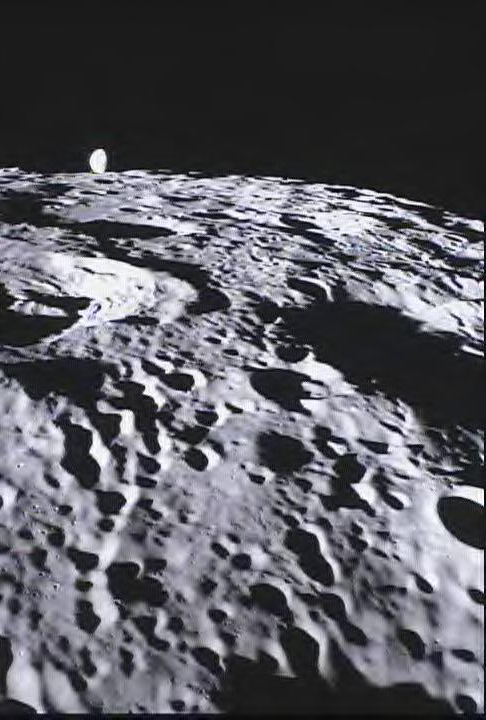

MoonKAM Looks Homeward

This image of the far side of the lunar surface, with Earth in the background, was taken by NASA’s MoonKAM system onboard the Ebb spacecraft as part of the first image set taken from lunar orbit from March 15-18, 2012. A little more than half-way up and on the left side of the image is the crater De Forest. Due to its proximity to the southern pole, DeForest receives sunlight at an oblique angle when it is on the illuminated half of the Moon.

MoonKAM (Moon Knowledge Acquired by Middle school students), is led by Sally Ride, America’s first woman in space, and her team at Sally Ride Science, in collaboration with undergraduate students at the University of California in San Diego. Over 2,700 schools in 52 countries have signed up to participate in MoonKAM.

NASA’s Jet Propulsion Laboratory in Pasadena, Calif., manages the GRAIL mission for NASA’s Science Mission Directorate in Washington. The Massachusetts Institute of Technology, Cambridge, is home to the mission’s principal investigator, Maria Zuber. The GRAIL mission is part of the Discovery Program managed at NASA’s Marshall Space Flight Center in Huntsville, Ala. Lockheed Martin Space Systems in Denver built the spacecraft. The California Institute of Technology in Pasadena manages JPL for NASA.

Credit: NASA/Caltech-JPL/MIT/SRS